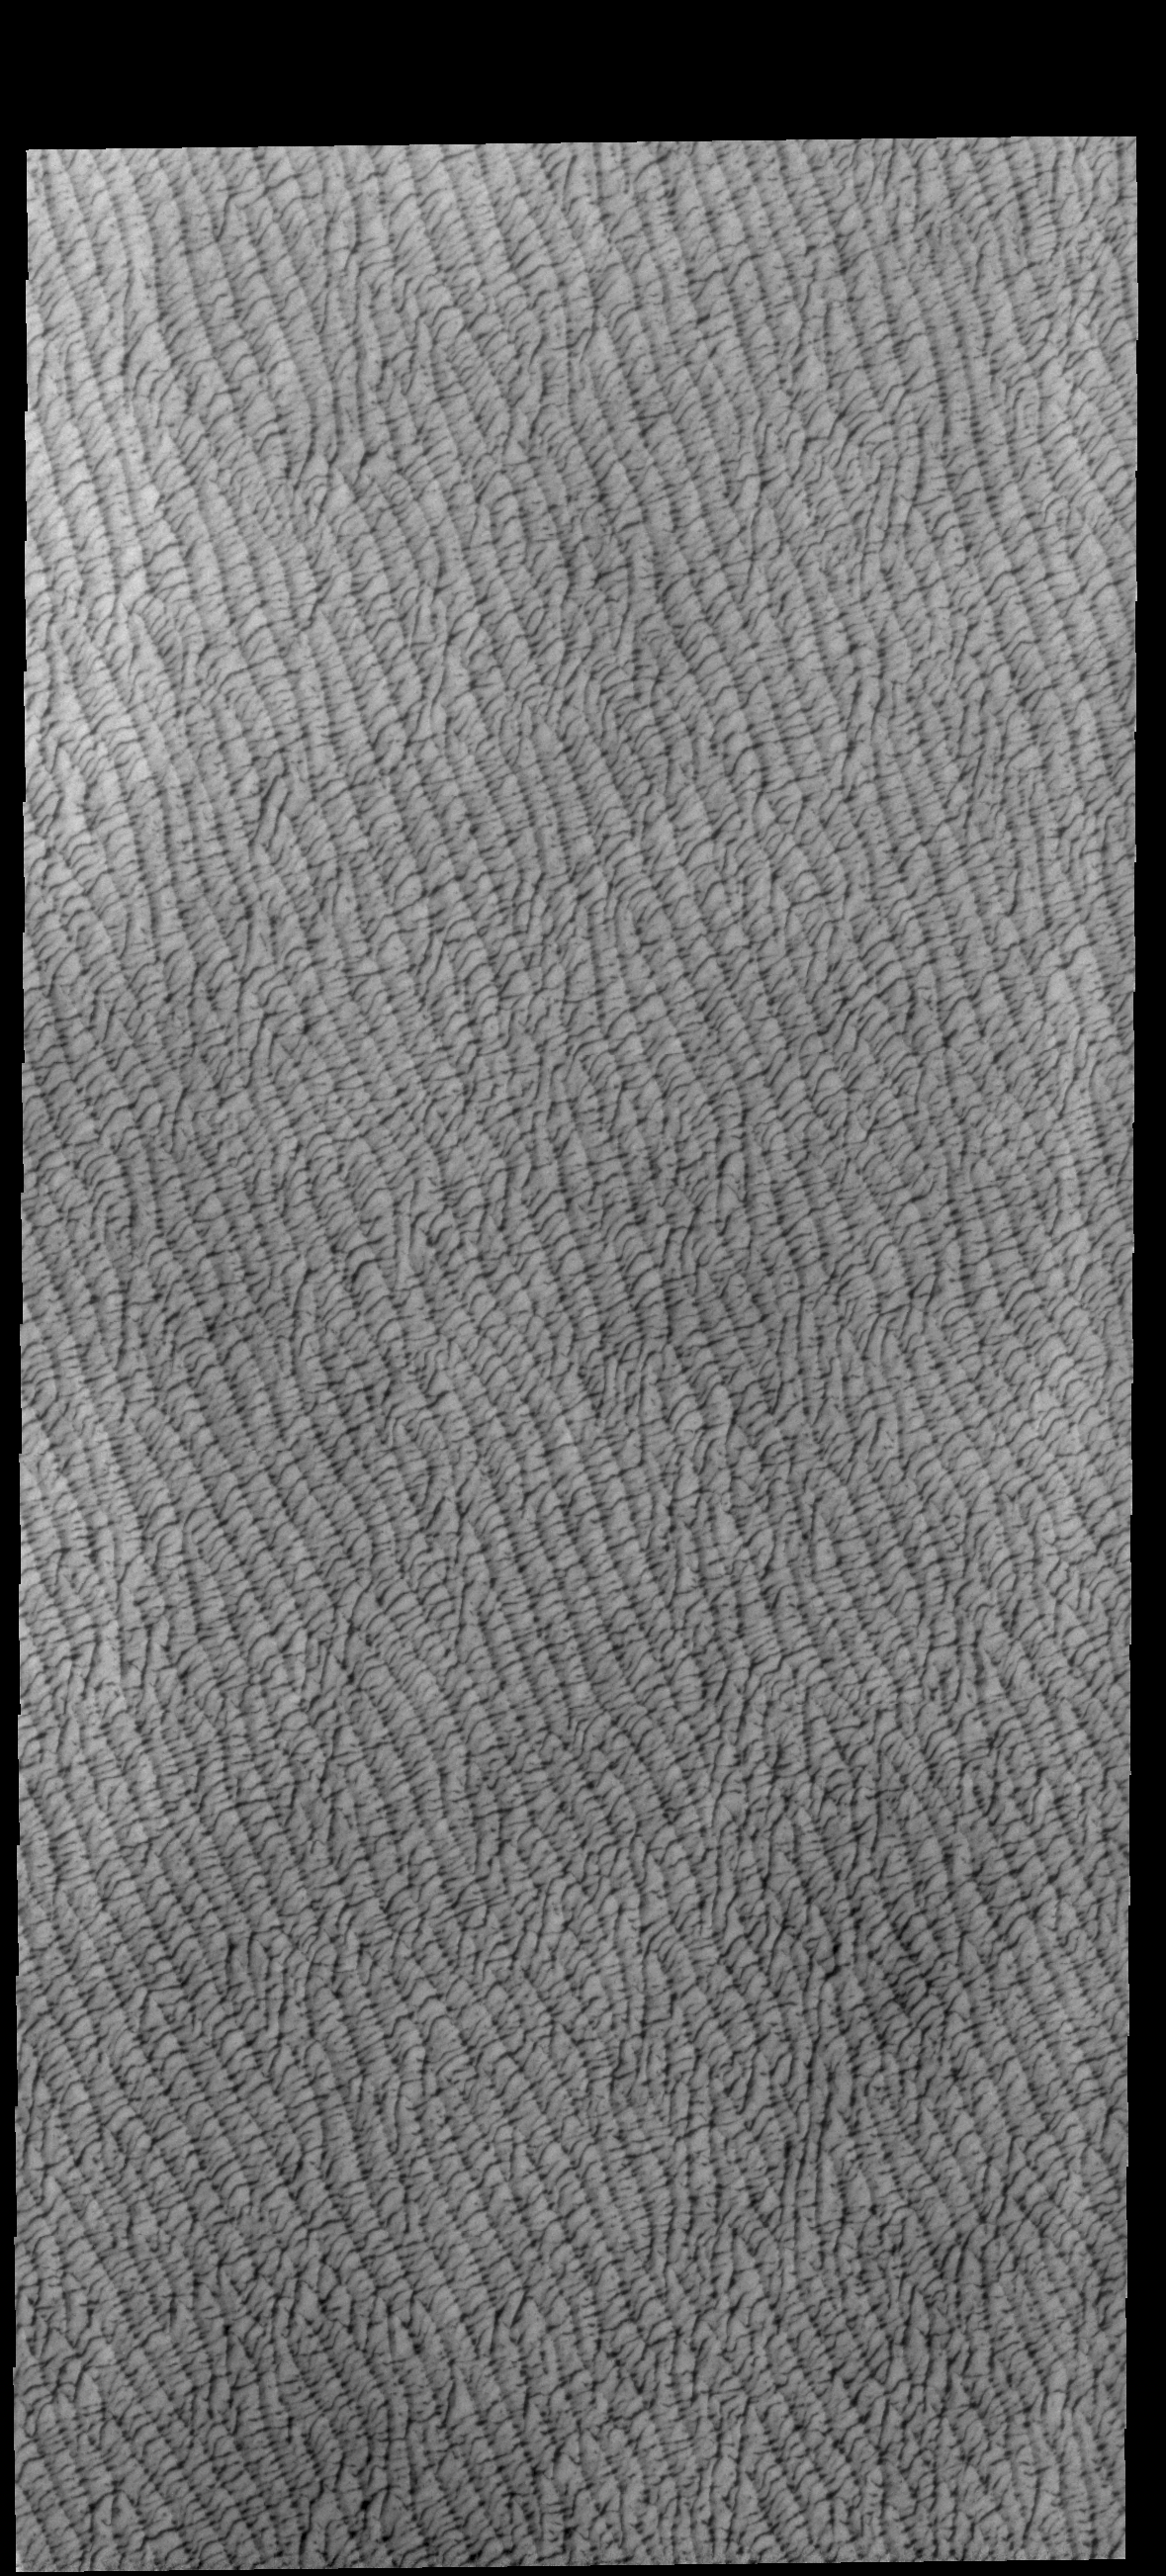

Olympia Undae

This VIS image shows a portion of Olympia Undae, a large dune field located near the north pole. This image was collected during the northern spring season. Olympia Undae is the largest contiguous dune field on Mars, covering 470,000 square kilometers (181,468 square miles). For comparison, the state of California is 163,696 square miles.

Credit: NASA/JPL-Caltech/ASU